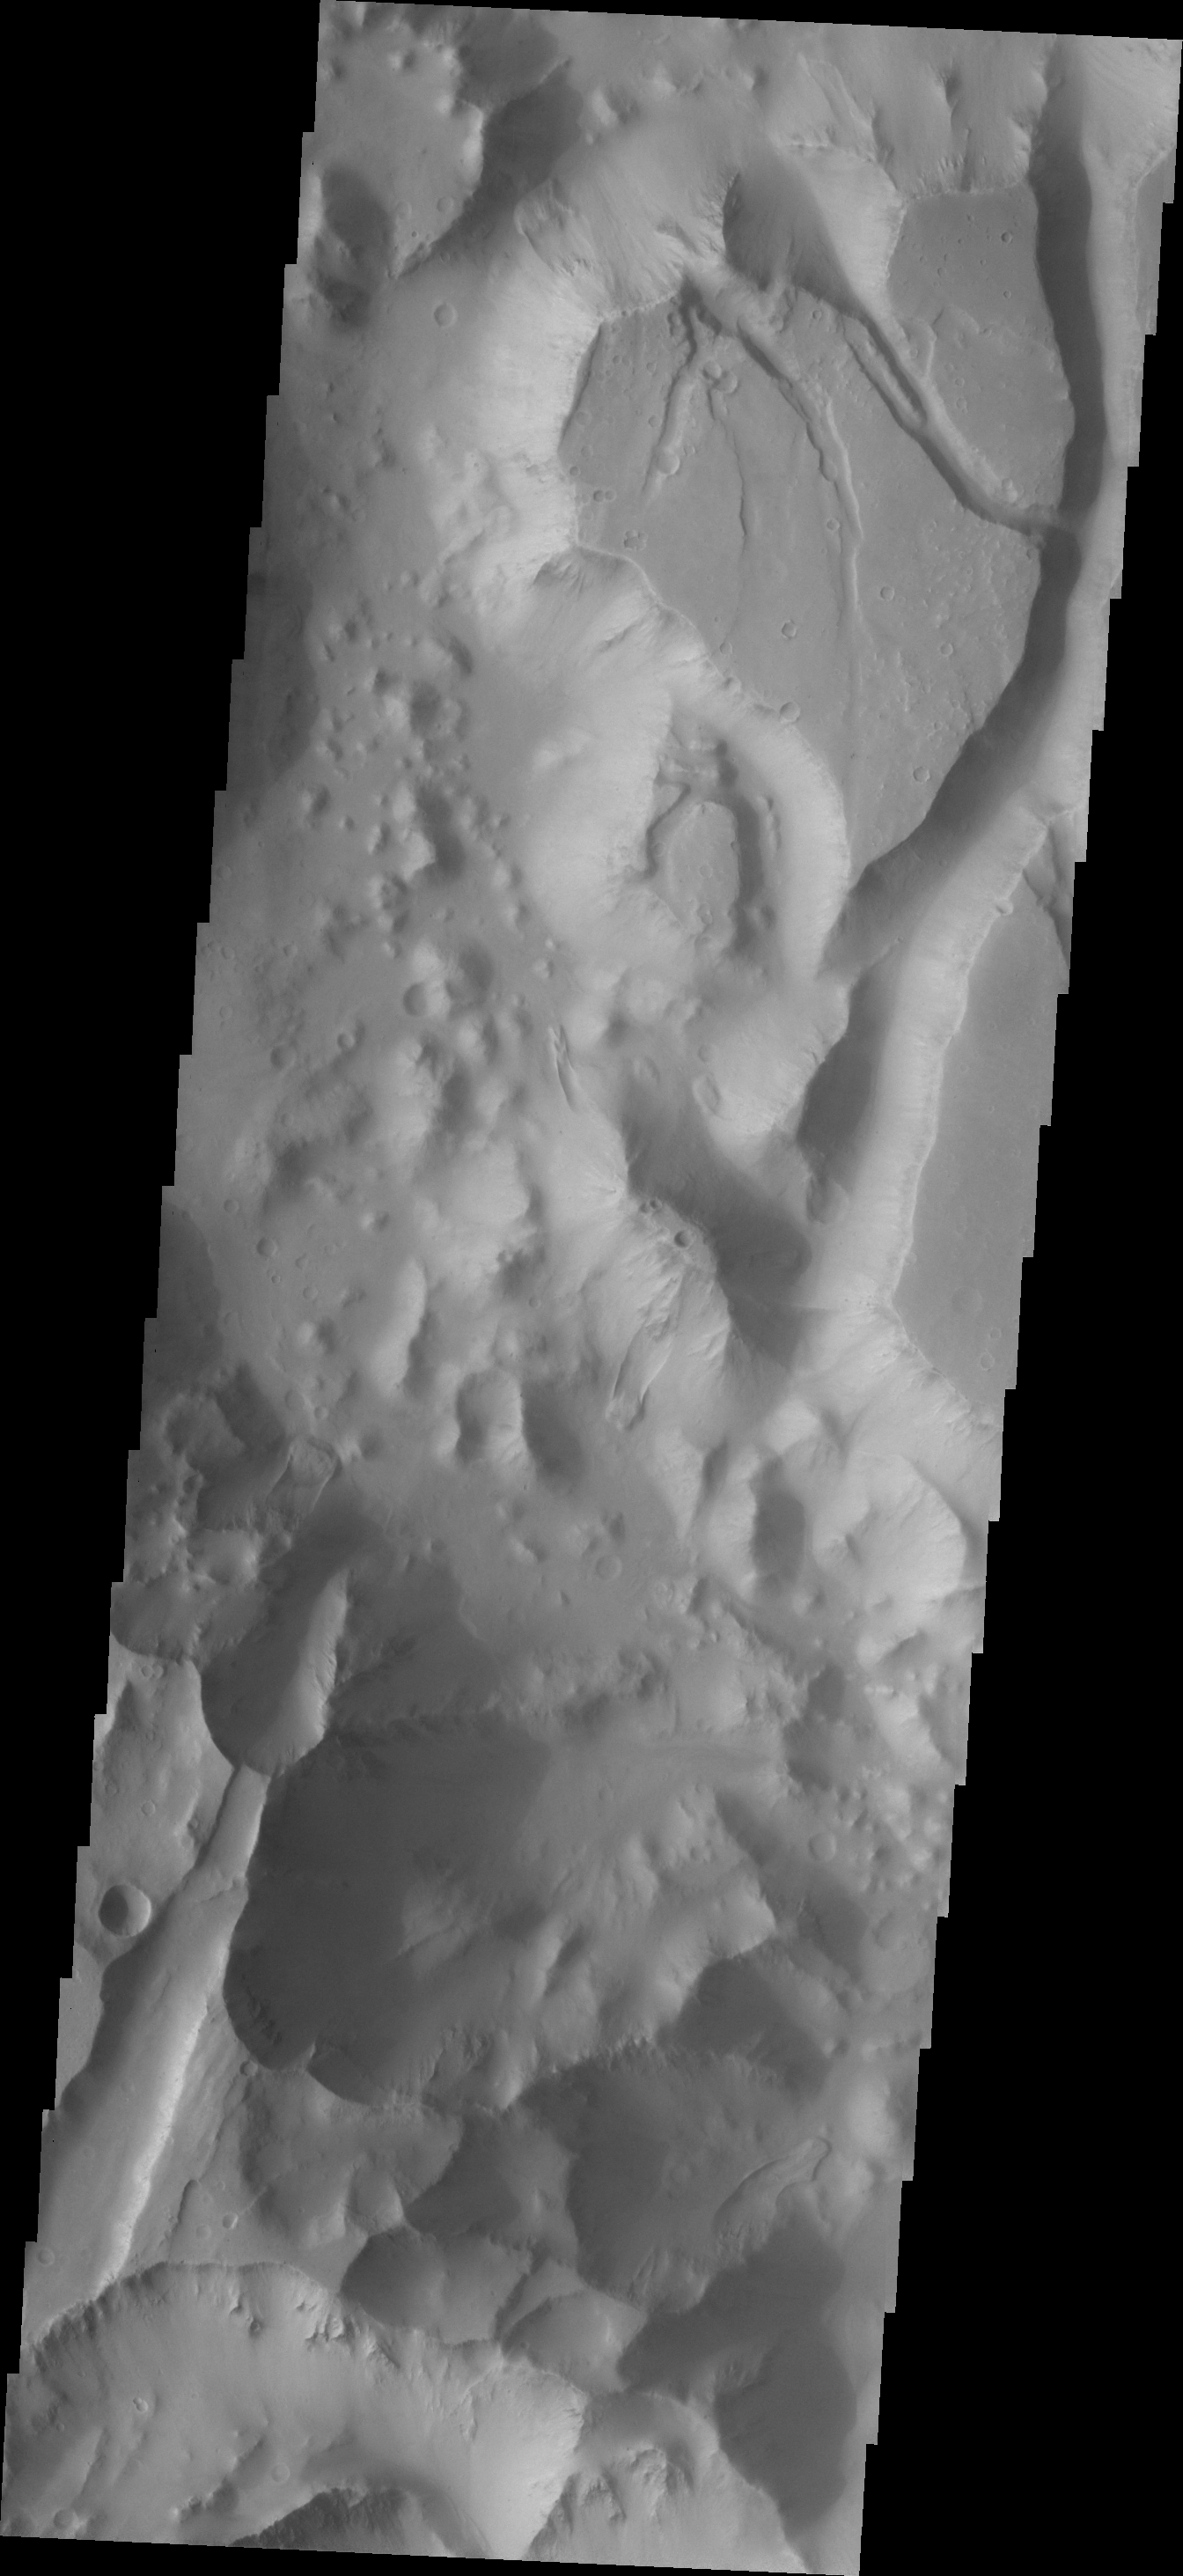

Timbuktu

If your New Year’s resolution is to travel – try Timbuktu Crater on the margin of Capri Chasma, Mars. The crater hosts a variety of geologic features including fractures, channels, landslides and others. Have a great New Year’s Day!

Image information: VIS instrument. Latitude -5.7N, Longitude 322.2E. 18 meter/pixel resolution.

Please see the THEMIS Data Citation Note for details on crediting THEMIS images.

Note: this THEMIS visual image has not been radiometrically nor geometrically calibrated for this preliminary release. An empirical correction has been performed to remove instrumental effects. A linear shift has been applied in the cross-track and down-track direction to approximate spacecraft and planetary motion. Fully calibrated and geometrically projected images will be released through the Planetary Data System in accordance with Project policies at a later time.

NASA’s Jet Propulsion Laboratory manages the 2001 Mars Odyssey mission for NASA’s Office of Space Science, Washington, D.C. The Thermal Emission Imaging System (THEMIS) was developed by Arizona State University, Tempe, in collaboration with Raytheon Santa Barbara Remote Sensing. The THEMIS investigation is led by Dr. Philip Christensen at Arizona State University. Lockheed Martin Astronautics, Denver, is the prime contractor for the Odyssey project, and developed and built the orbiter. Mission operations are conducted jointly from Lockheed Martin and from JPL, a division of the California Institute of Technology in Pasadena.

Credit: NASA/JPL/ASU